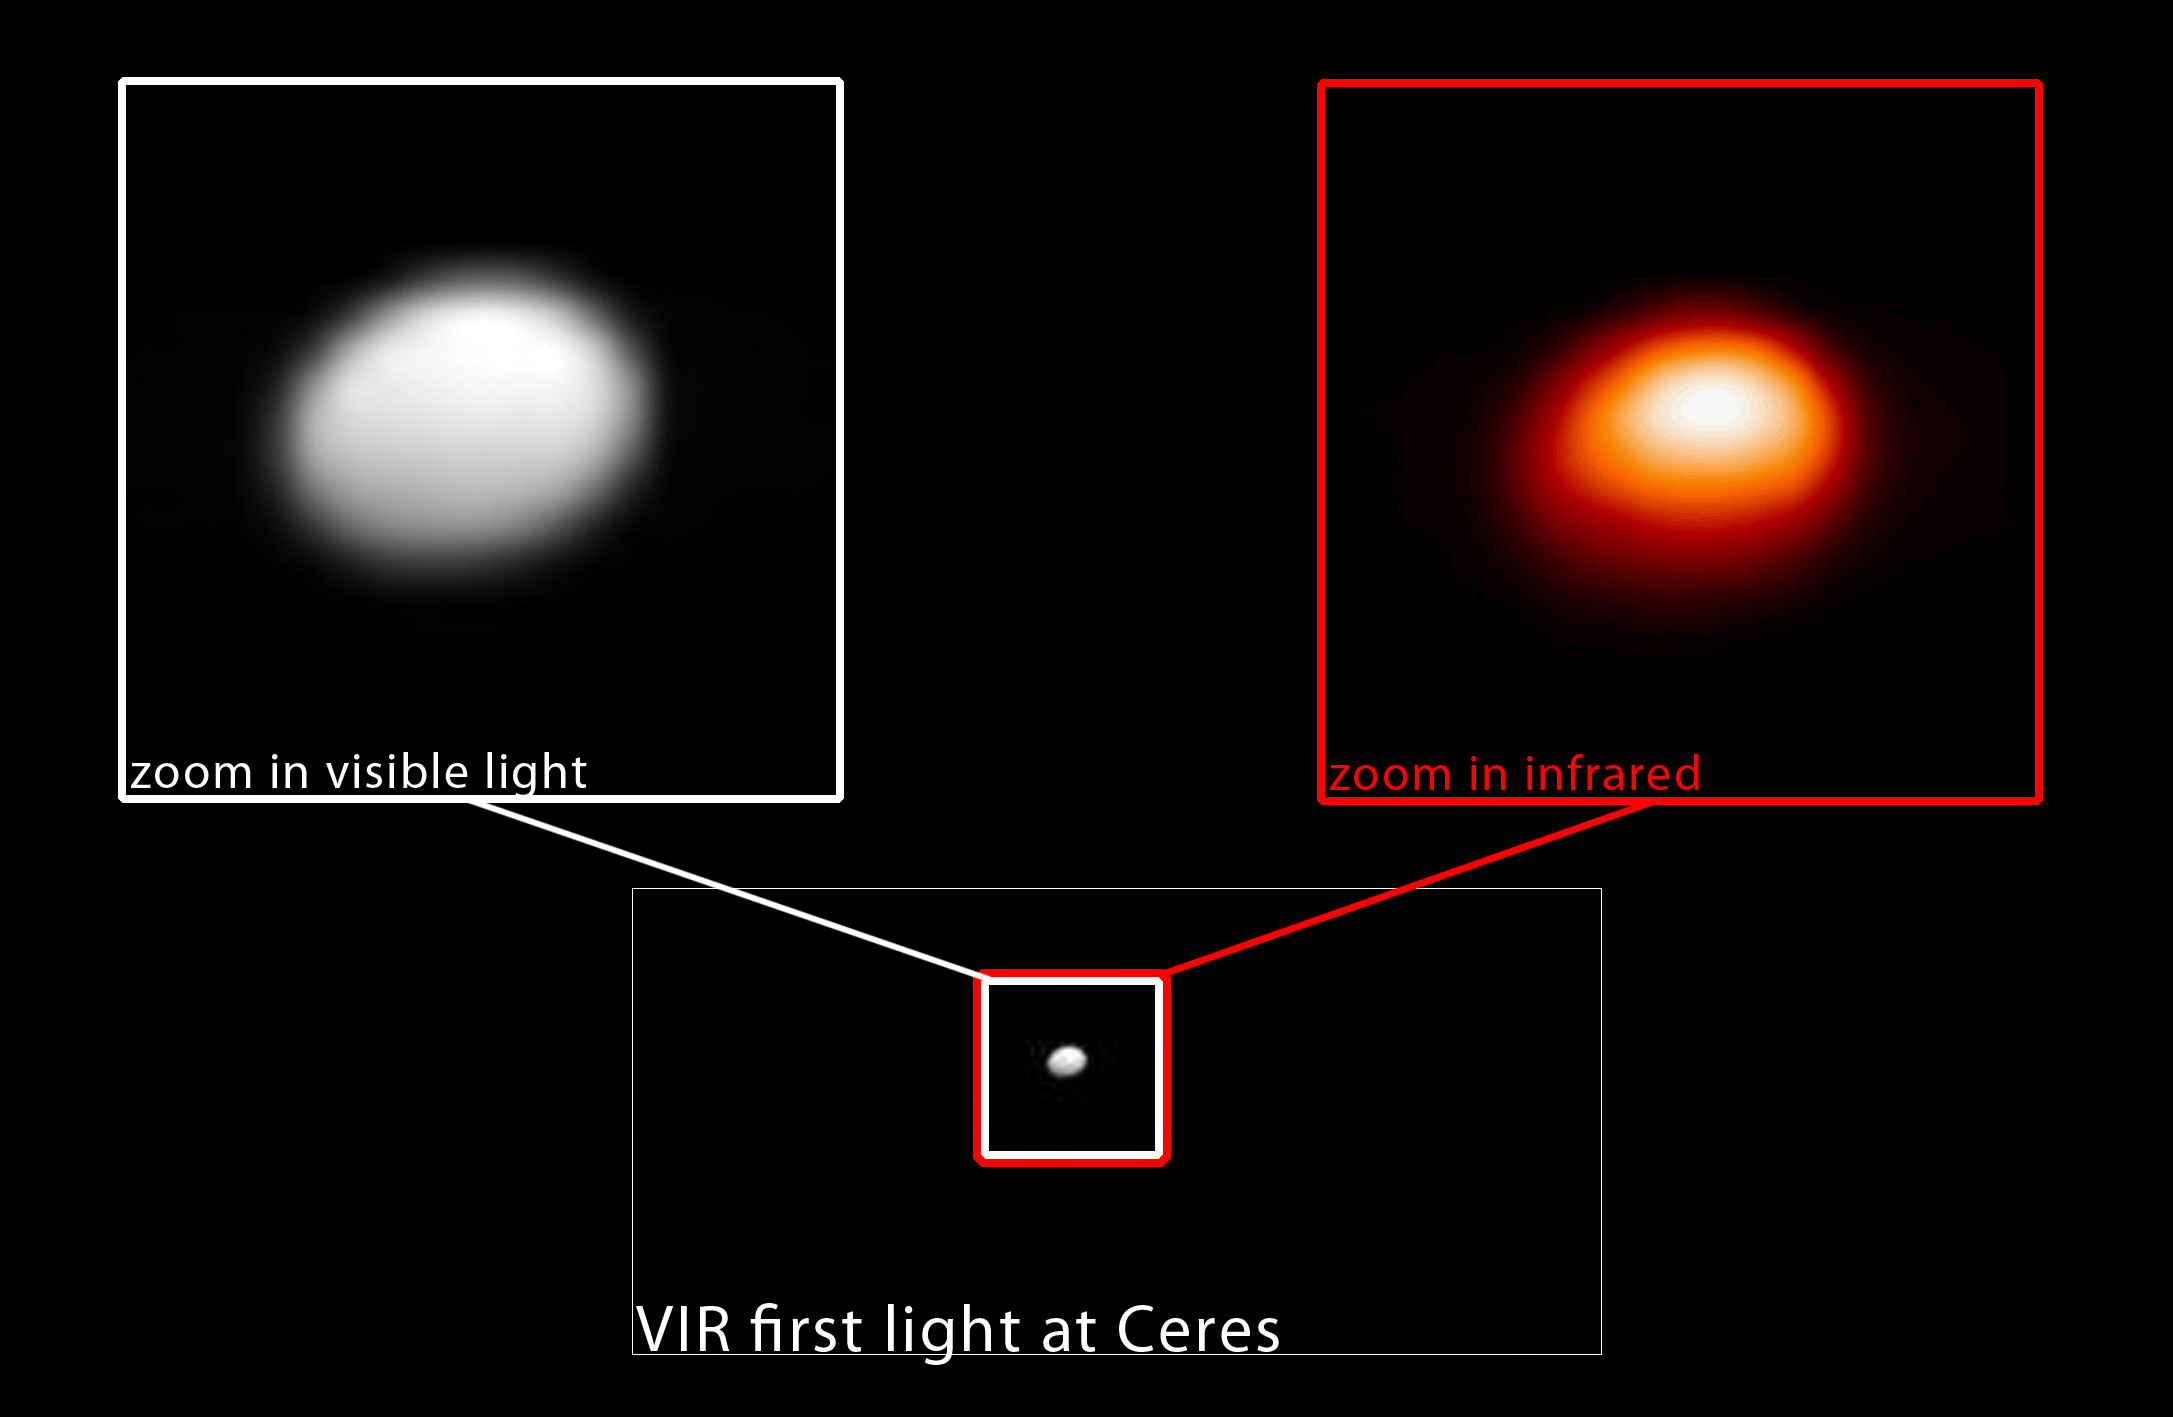

Ceres From Dawn, Visible and Infrared Light

In this image, taken January 13, 2015, the Dawn spacecraft’s visible and infrared mapping spectrometer (VIR) captures the dwarf planet Ceres from a distance of 238,000 miles (383,000 kilometers) in both visible and infrared light. The infrared image, right, serves as a temperature map of Ceres, where white is warmer and red is colder.

JPL manages the Dawn mission for NASA’s Science Mission Directorate in Washington. Dawn is a project of the directorate’s Discovery Program, managed by NASA’s Marshall Space Flight Center in Huntsville, Alabama. The University of California, Los Angeles (UCLA) is responsible for overall Dawn mission science. Orbital Sciences Corp. in Dulles, Virginia, designed and built the spacecraft. The German Aerospace Center, the Max Planck Institute for Solar System Research, the Italian Space Agency and the Italian National Astrophysical Institute are international partners on the mission team.

Credit: NASA/JPL-Caltech/UCLA/ASI/INAF